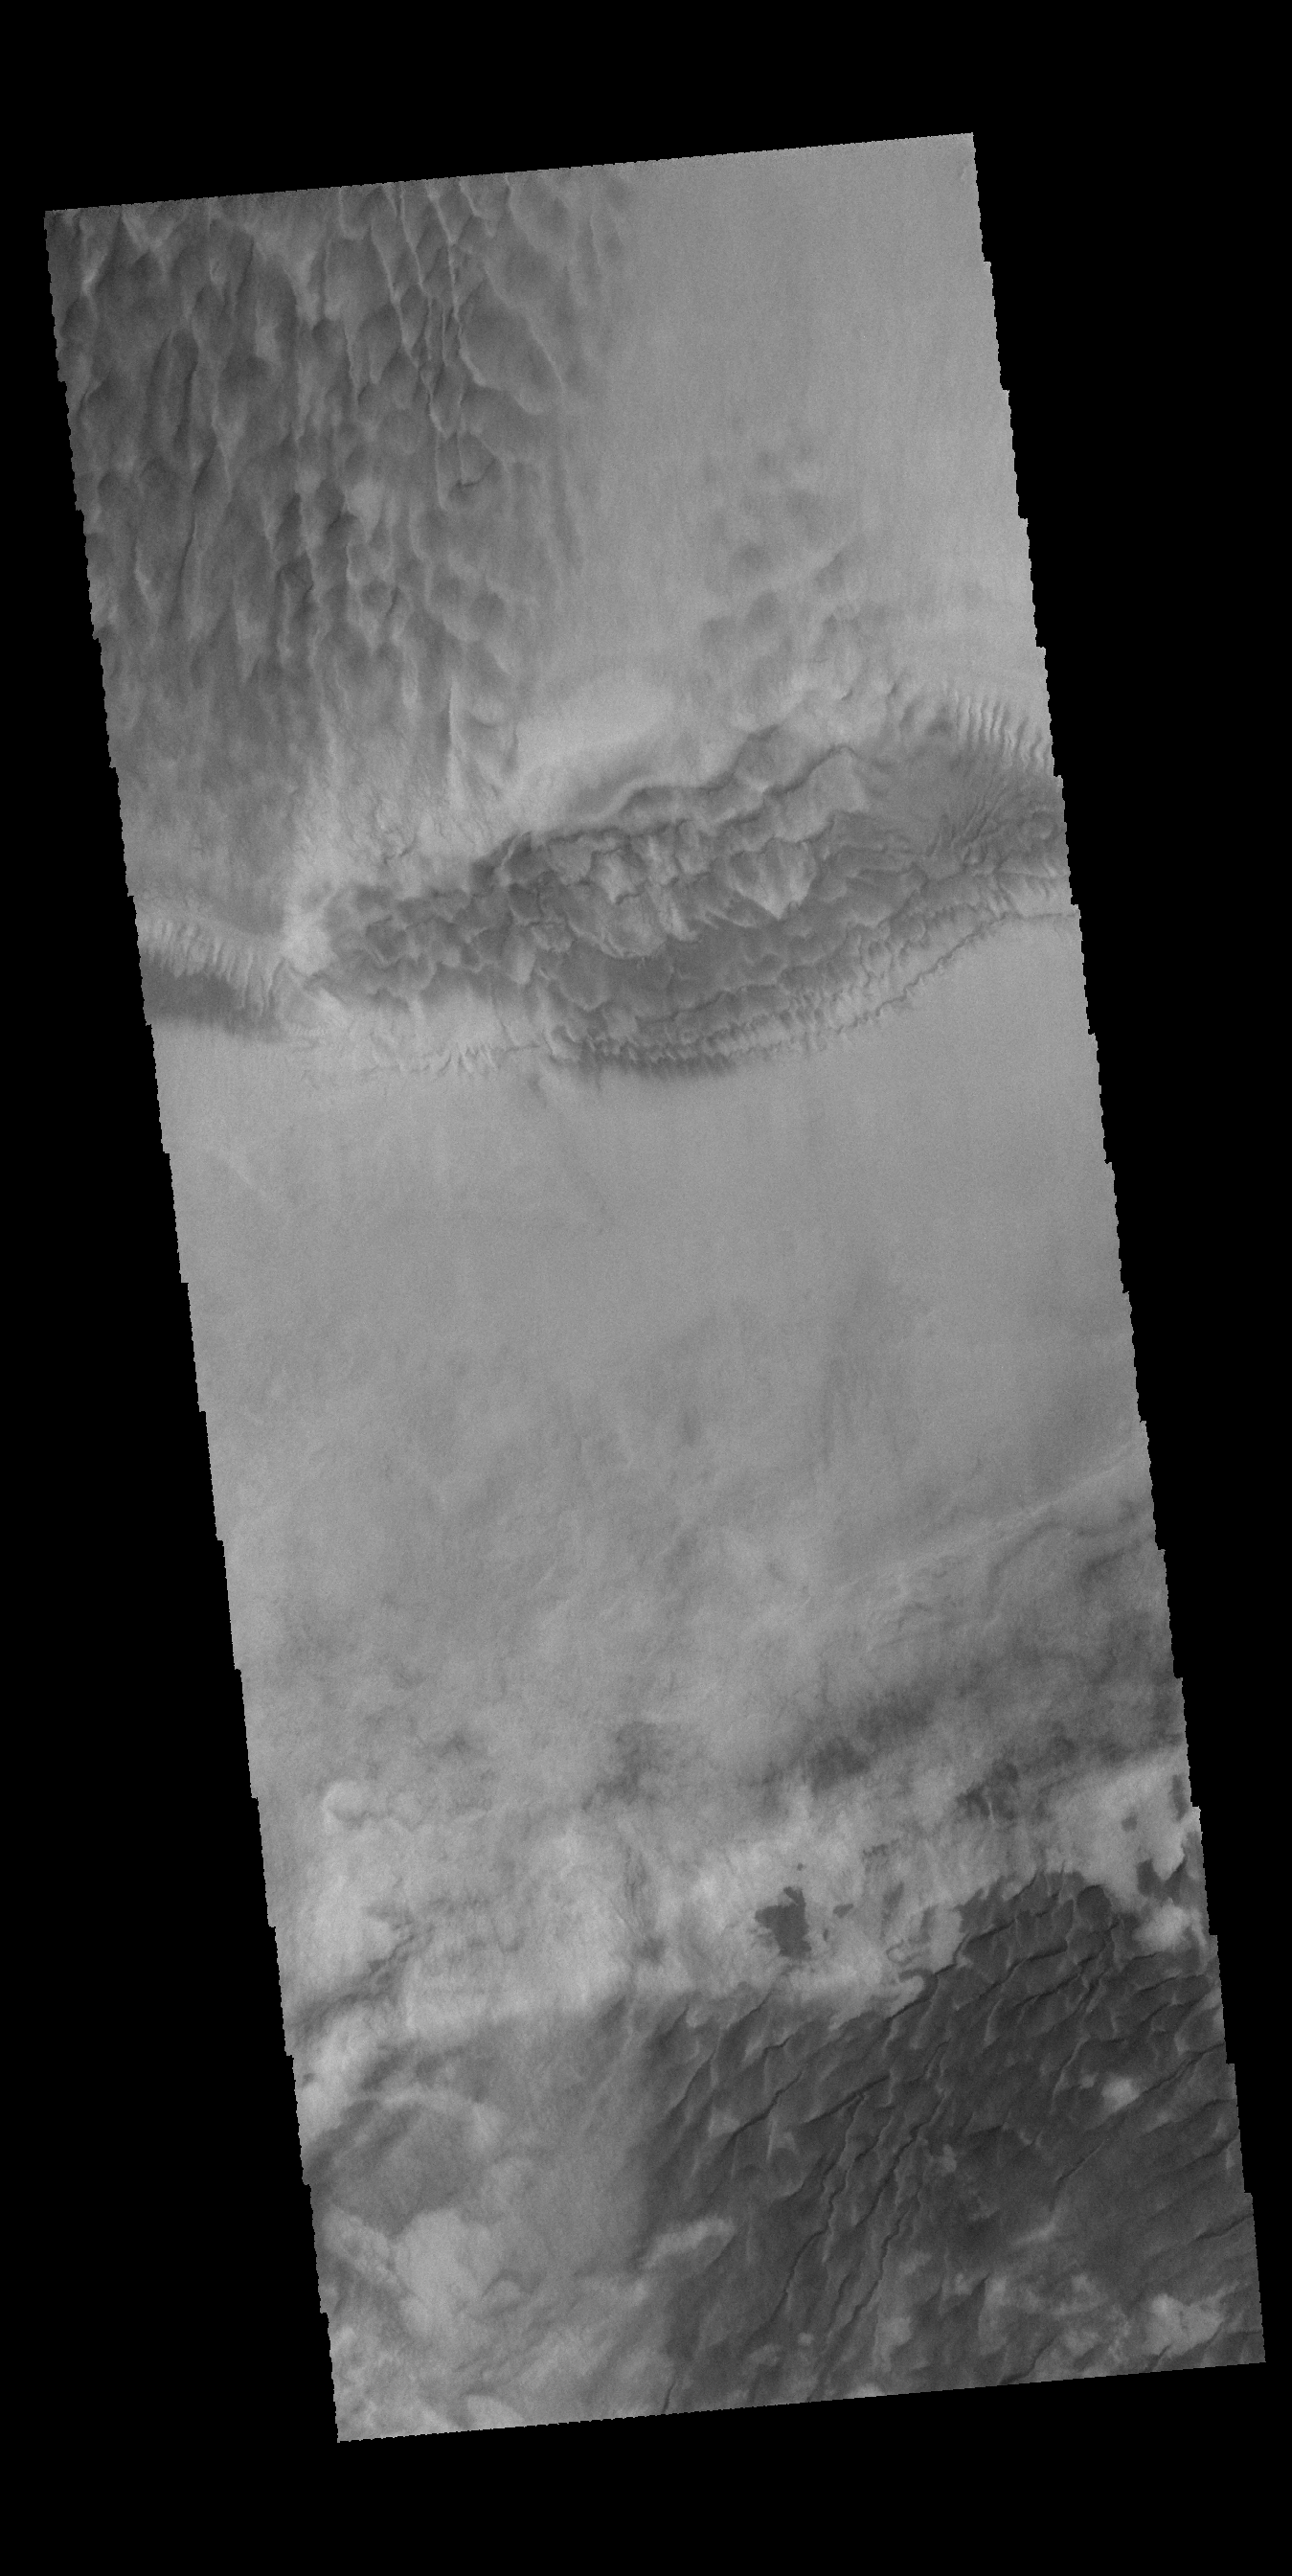

Hooke Crater Dunes

Multiple dune fields cover the floor of Hooke Crater, located on the northern margin of Argyre Planitia.

Credit: NASA/JPL-Caltech/ASU